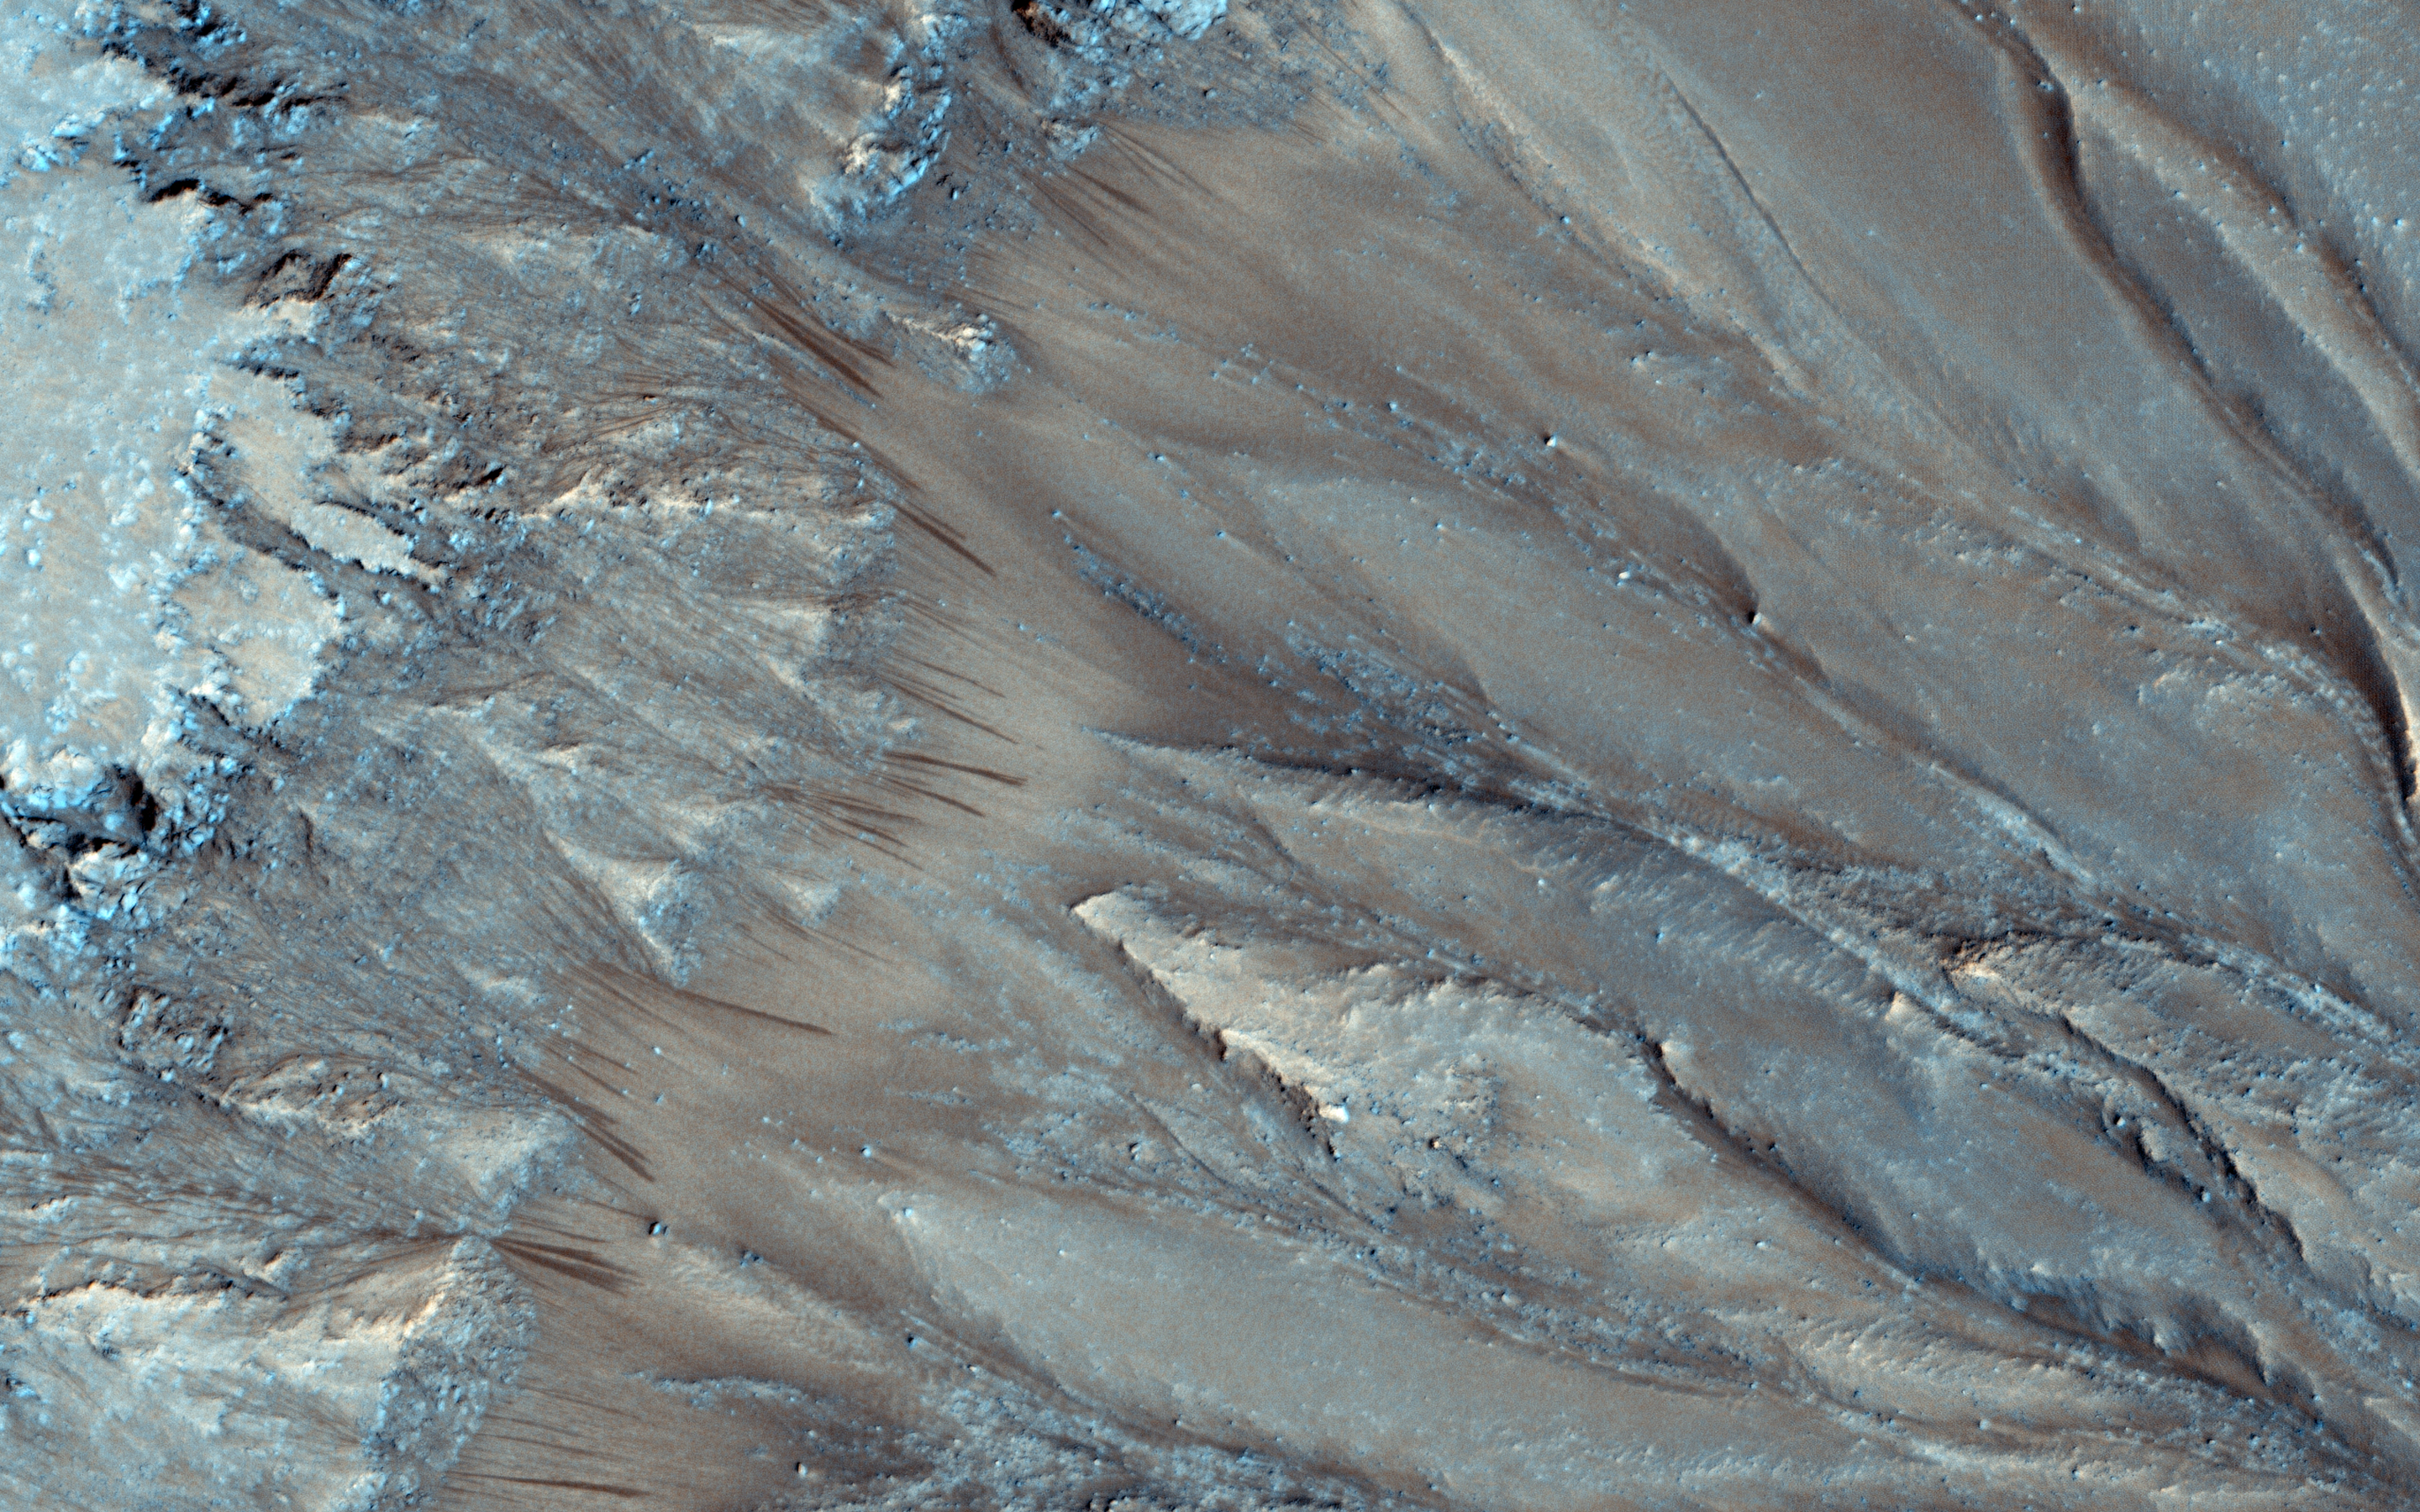

Seasonal Flows in Palikir Crater

Seasonal flows on warm Martian slopes may be caused by the flow of salty water on Mars, active today when the surface is warm (above the freezing point of the solution).

Palikir Crater, which sits inside the much large Newton crater, contains thousands of individual flows called “Recurring Slope Linea”, or RSL. In the Southern middle latitudes, RSL form and grow every summer in certain places, fading in late summer and fall.

A closeup view shows a comparison of RSL from one Mars year ago to a very recent image, over a small piece of Palikir Crater’s steep northwest-facing slopes. The new image shows RSL are slightly more extensive and longer than at nearly the same time of year a Mars year ago.

The older image was acquired with the MRO spacecraft pointed 6 degrees to the west of nadir (or pointing straight down), whereas for the new image MRO was pointed 17 degrees to the east of nadir. As a result, we are seeing the steeply-sloping surface from different angles, exaggerating the appearance of longer RSL in the new image, but if you carefully compare the flows to the topography, you can see that they really are more numerous and some are longer this year compared to the past Martian summer, just about 2 days later in the year.

The RSL are remarkably repeatable from year to year in this location, with differences perhaps related to the weather–mainly due to variations in dust content of the air.

HiRISE is one of six instruments on NASA’s Mars Reconnaissance Orbiter. The University of Arizona, Tucson, operates the orbiter’s HiRISE camera, which was built by Ball Aerospace & Technologies Corp., Boulder, Colo. NASA’s Jet Propulsion Laboratory, a division of the California Institute of Technology in Pasadena, manages the Mars Reconnaissance Orbiter Project for the NASA Science Mission Directorate, Washington.

Credit: NASA/JPL-Caltech/Univ. of Arizona